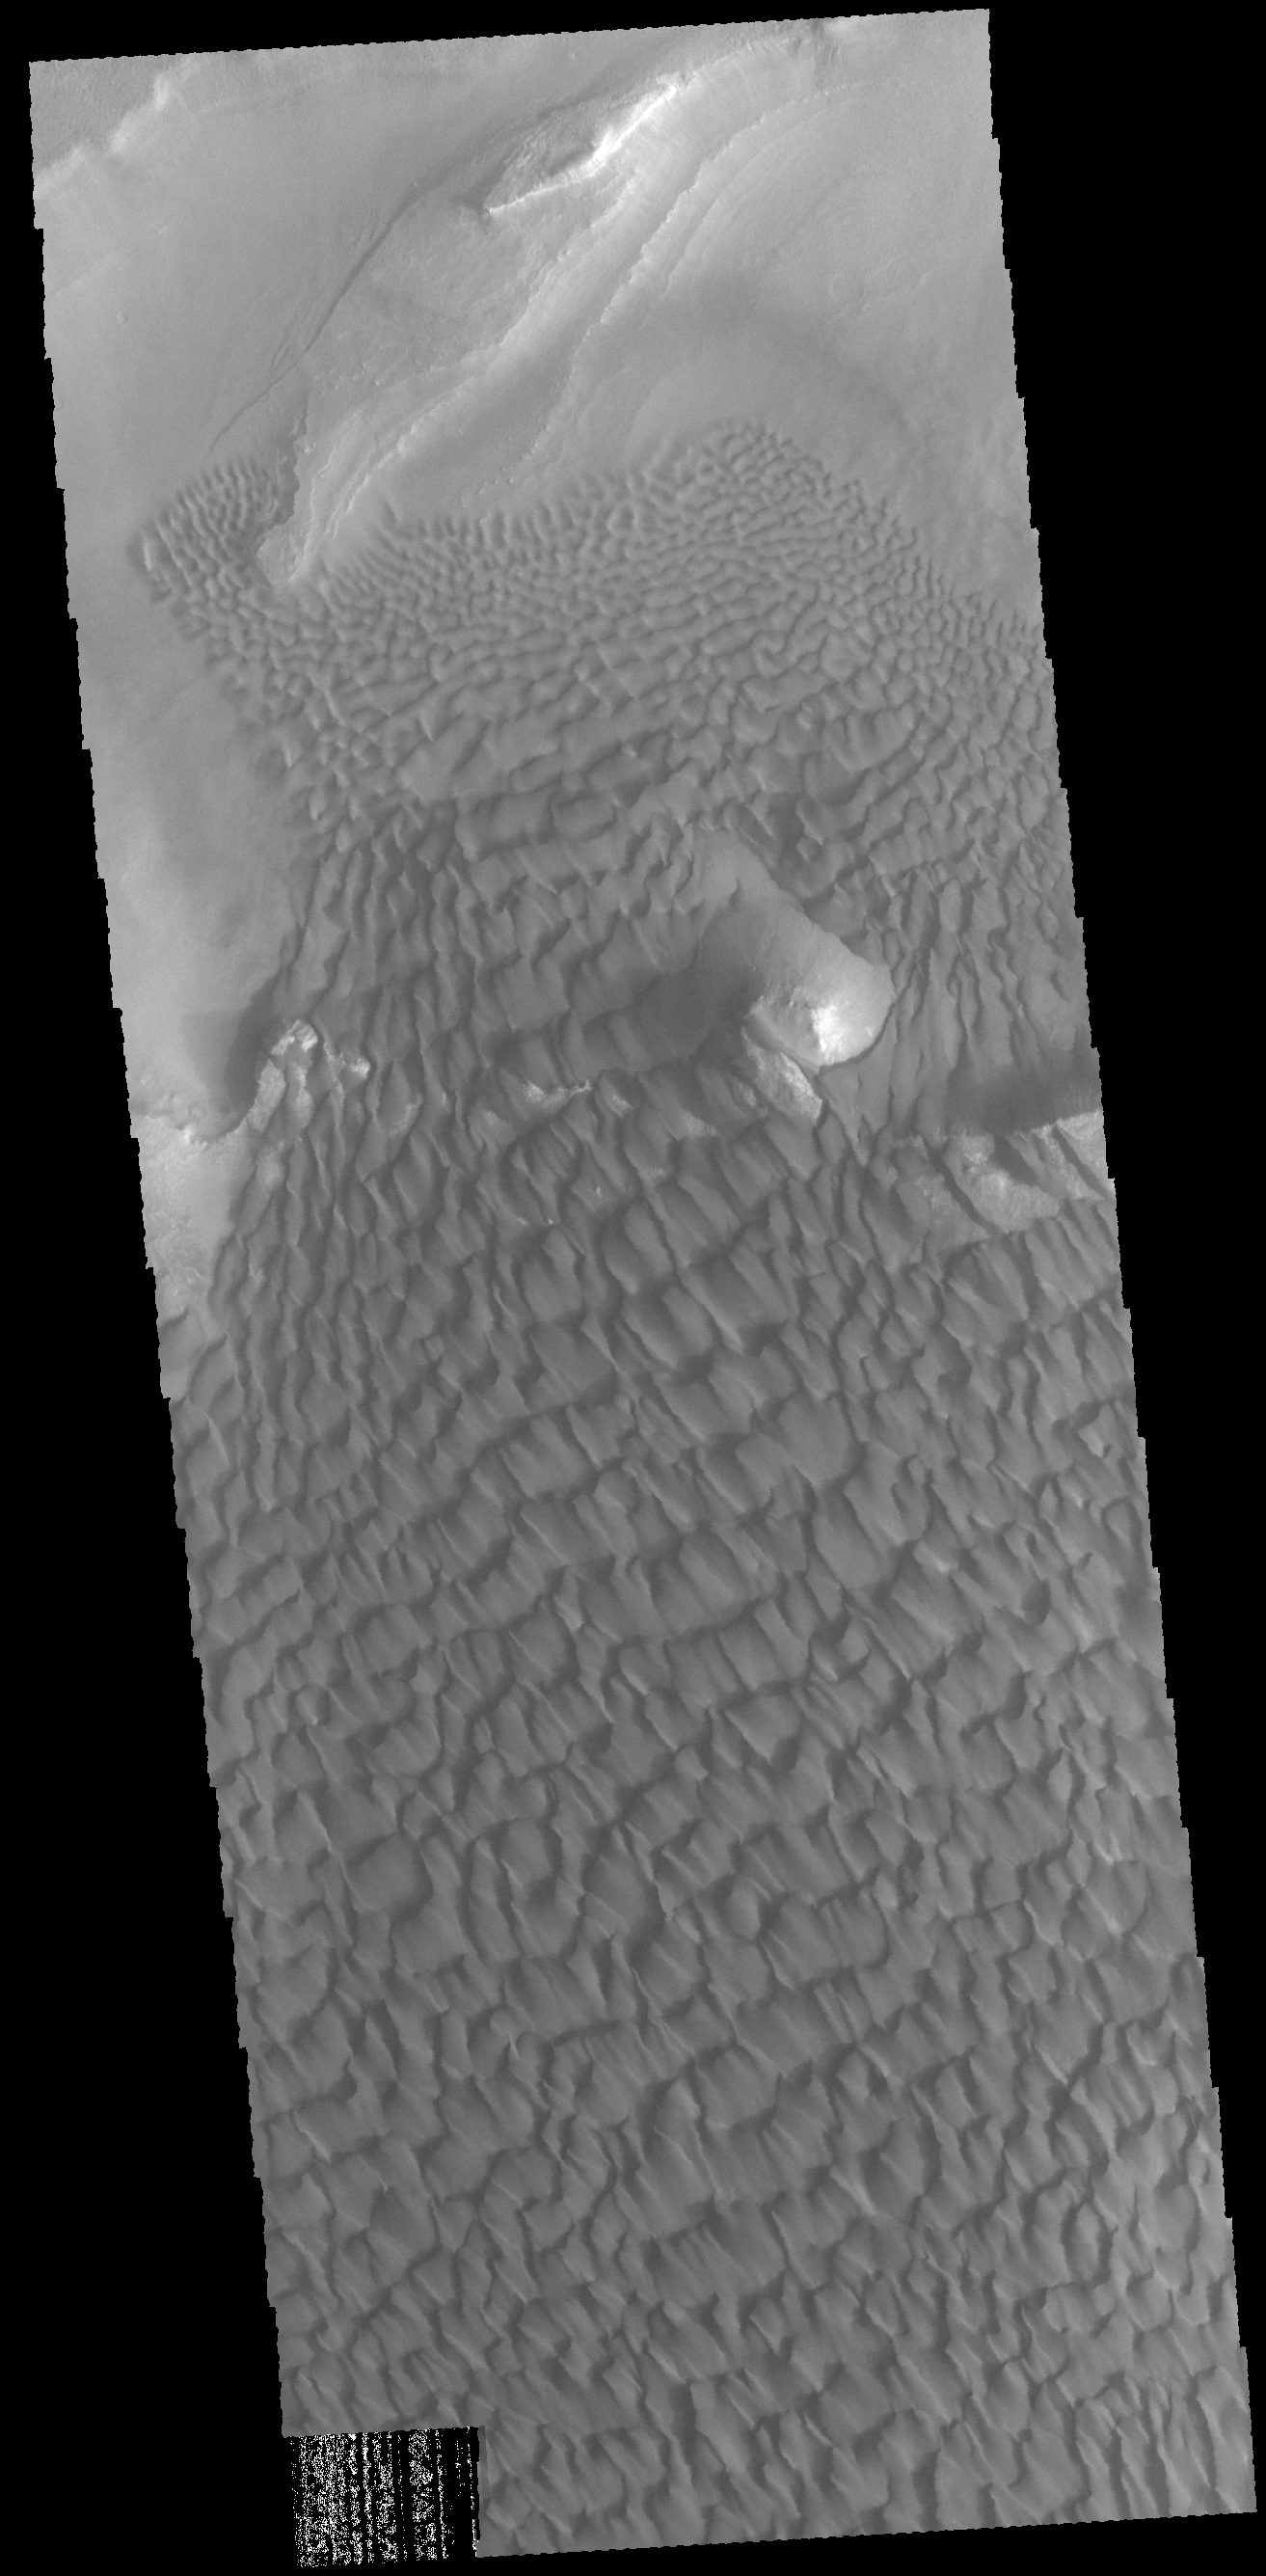

Rabe Crater Dunes

Today’s VIS image show part of the dune field located on the floor of Rabe Crater.

Credit: NASA/JPL-Caltech/ASU